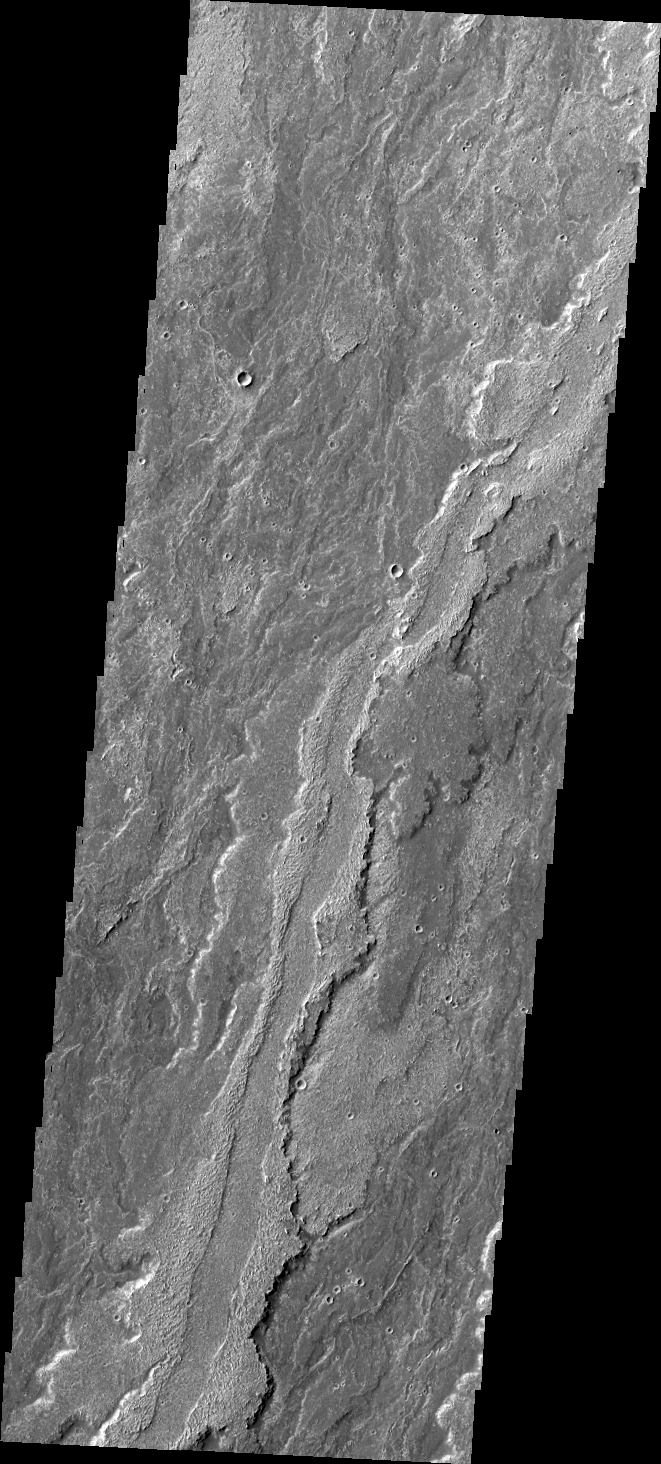

Daedalia Planum

Some of the youngest volcanic flows on Mars are from Arsia Mons. This VIS image of Daedalia Planum shows some of these flows.

Credit: NASA/JPL/ASU